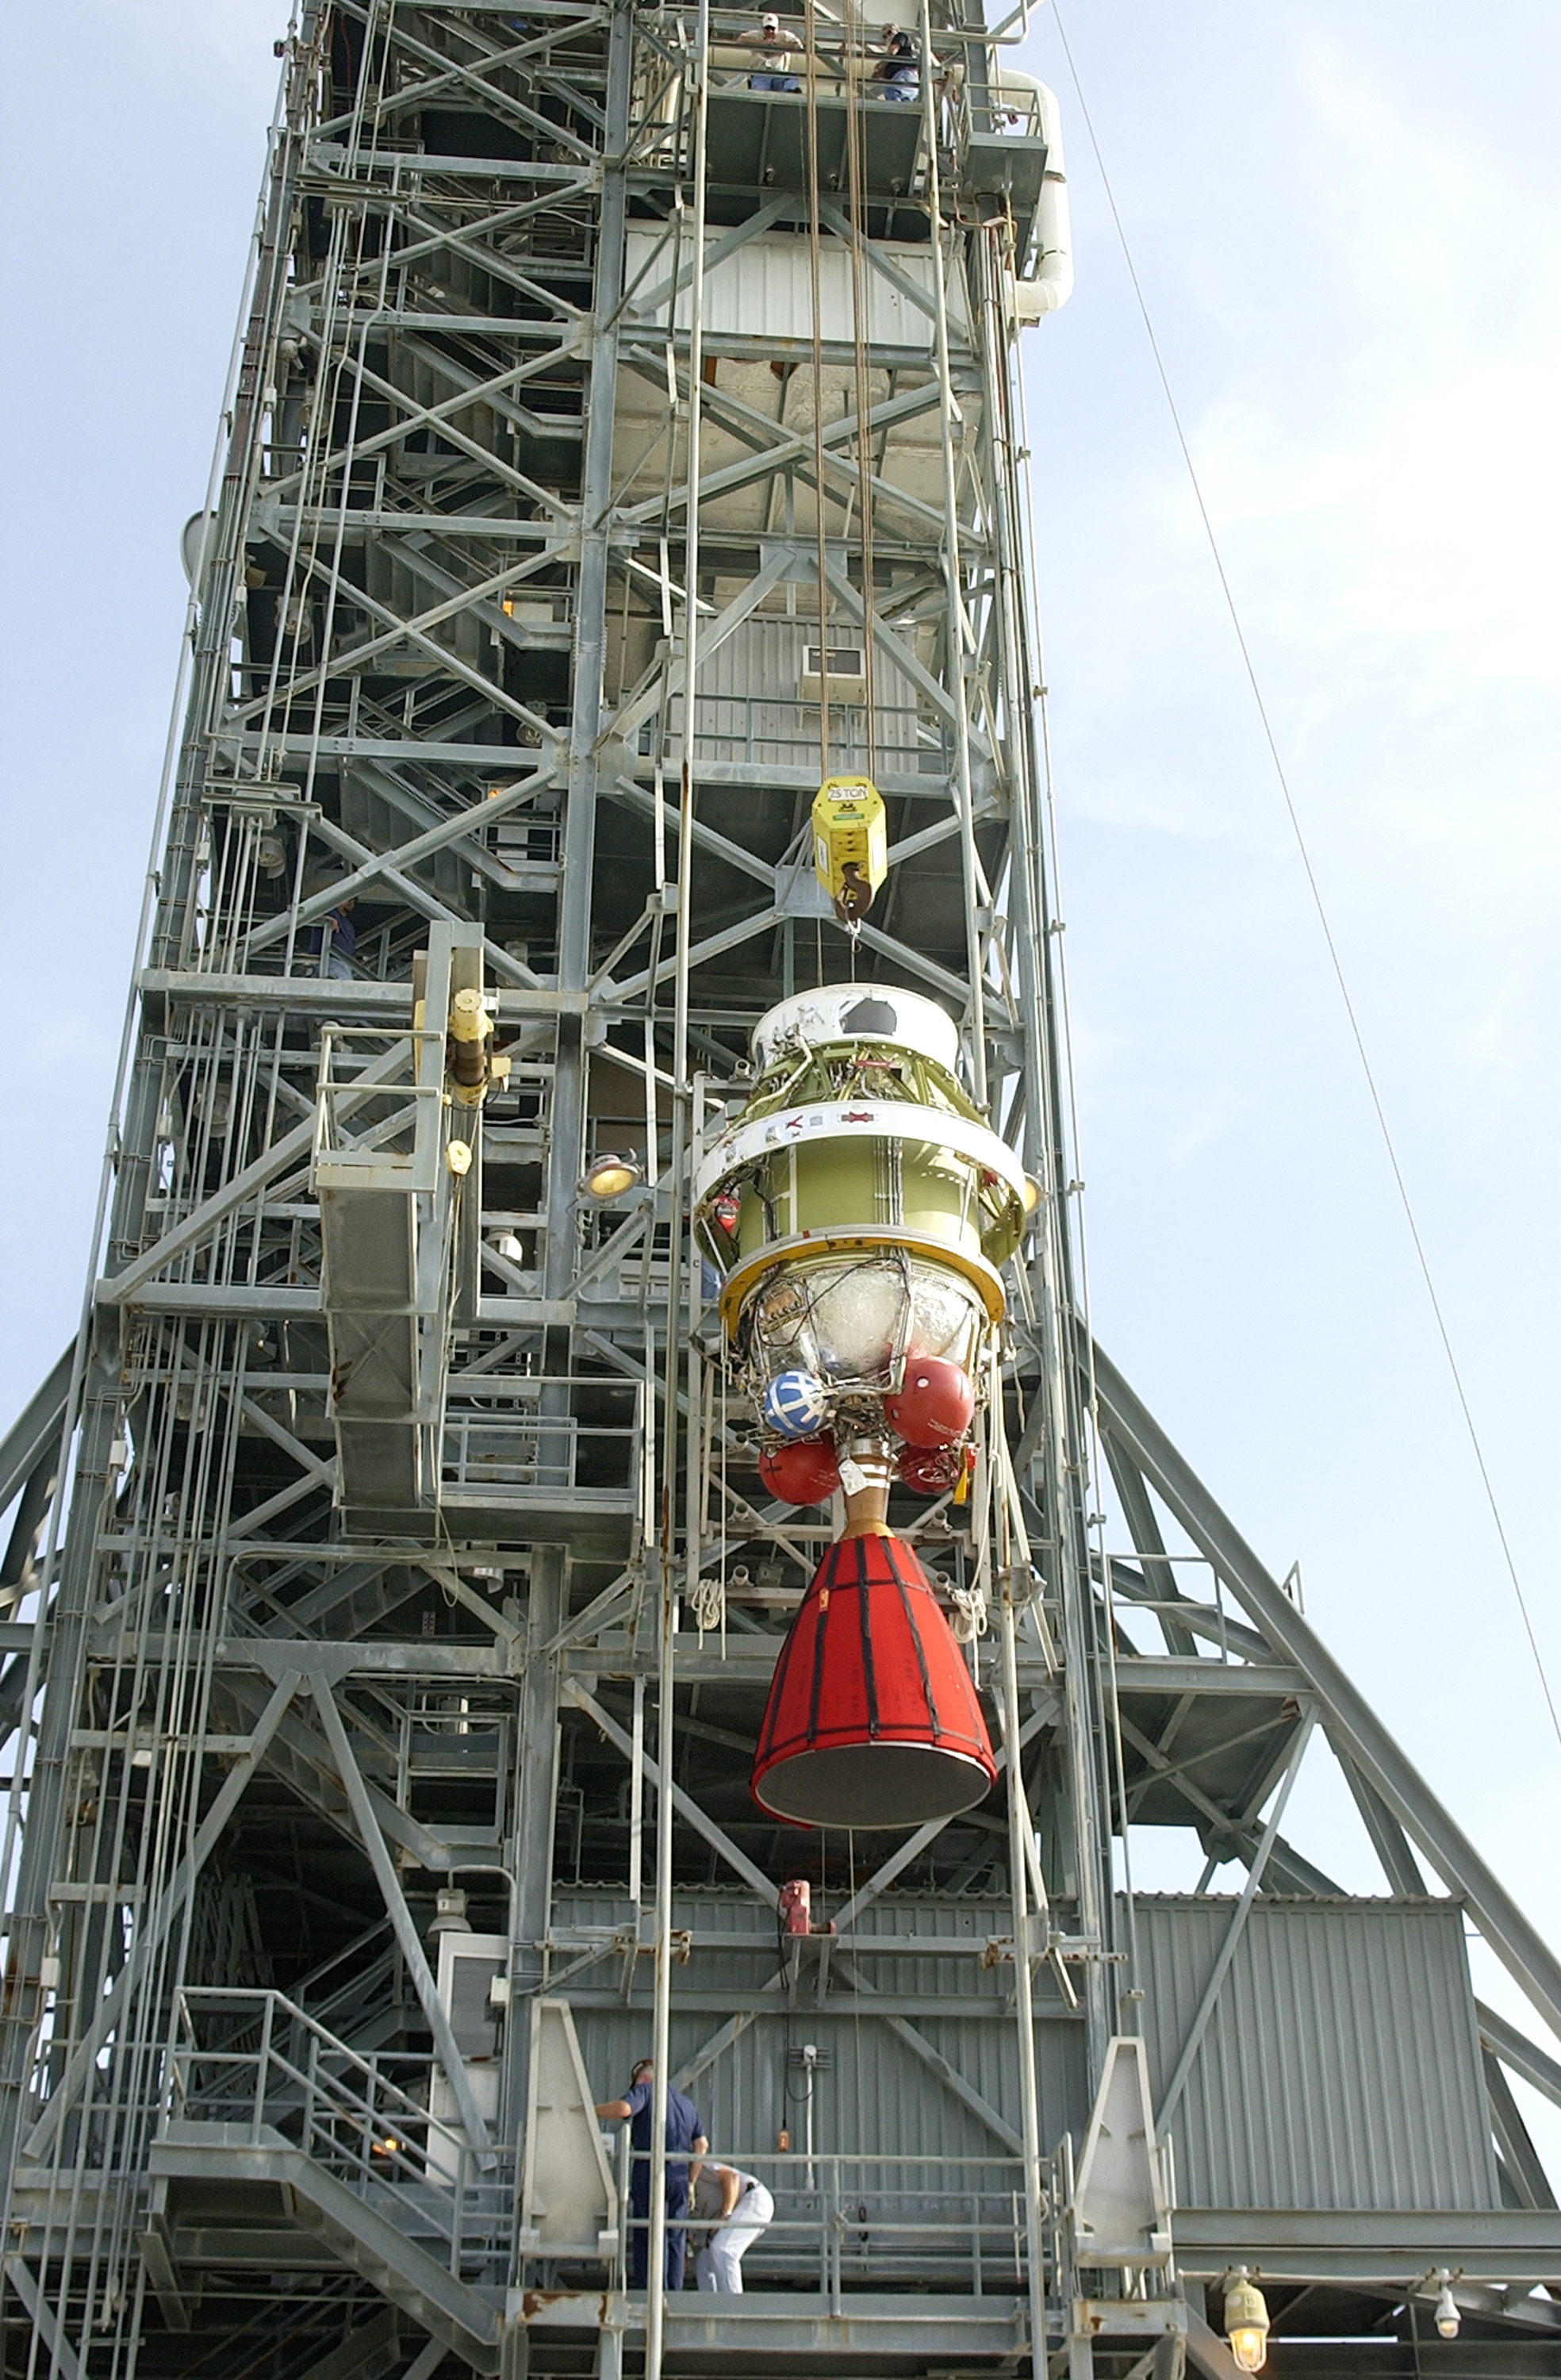

Second Stage

The second stage of a Delta II rocket intended for Spitzer, but ultimately used for a Mars mission due to a scheduling change.

Credit: NASA/KSC